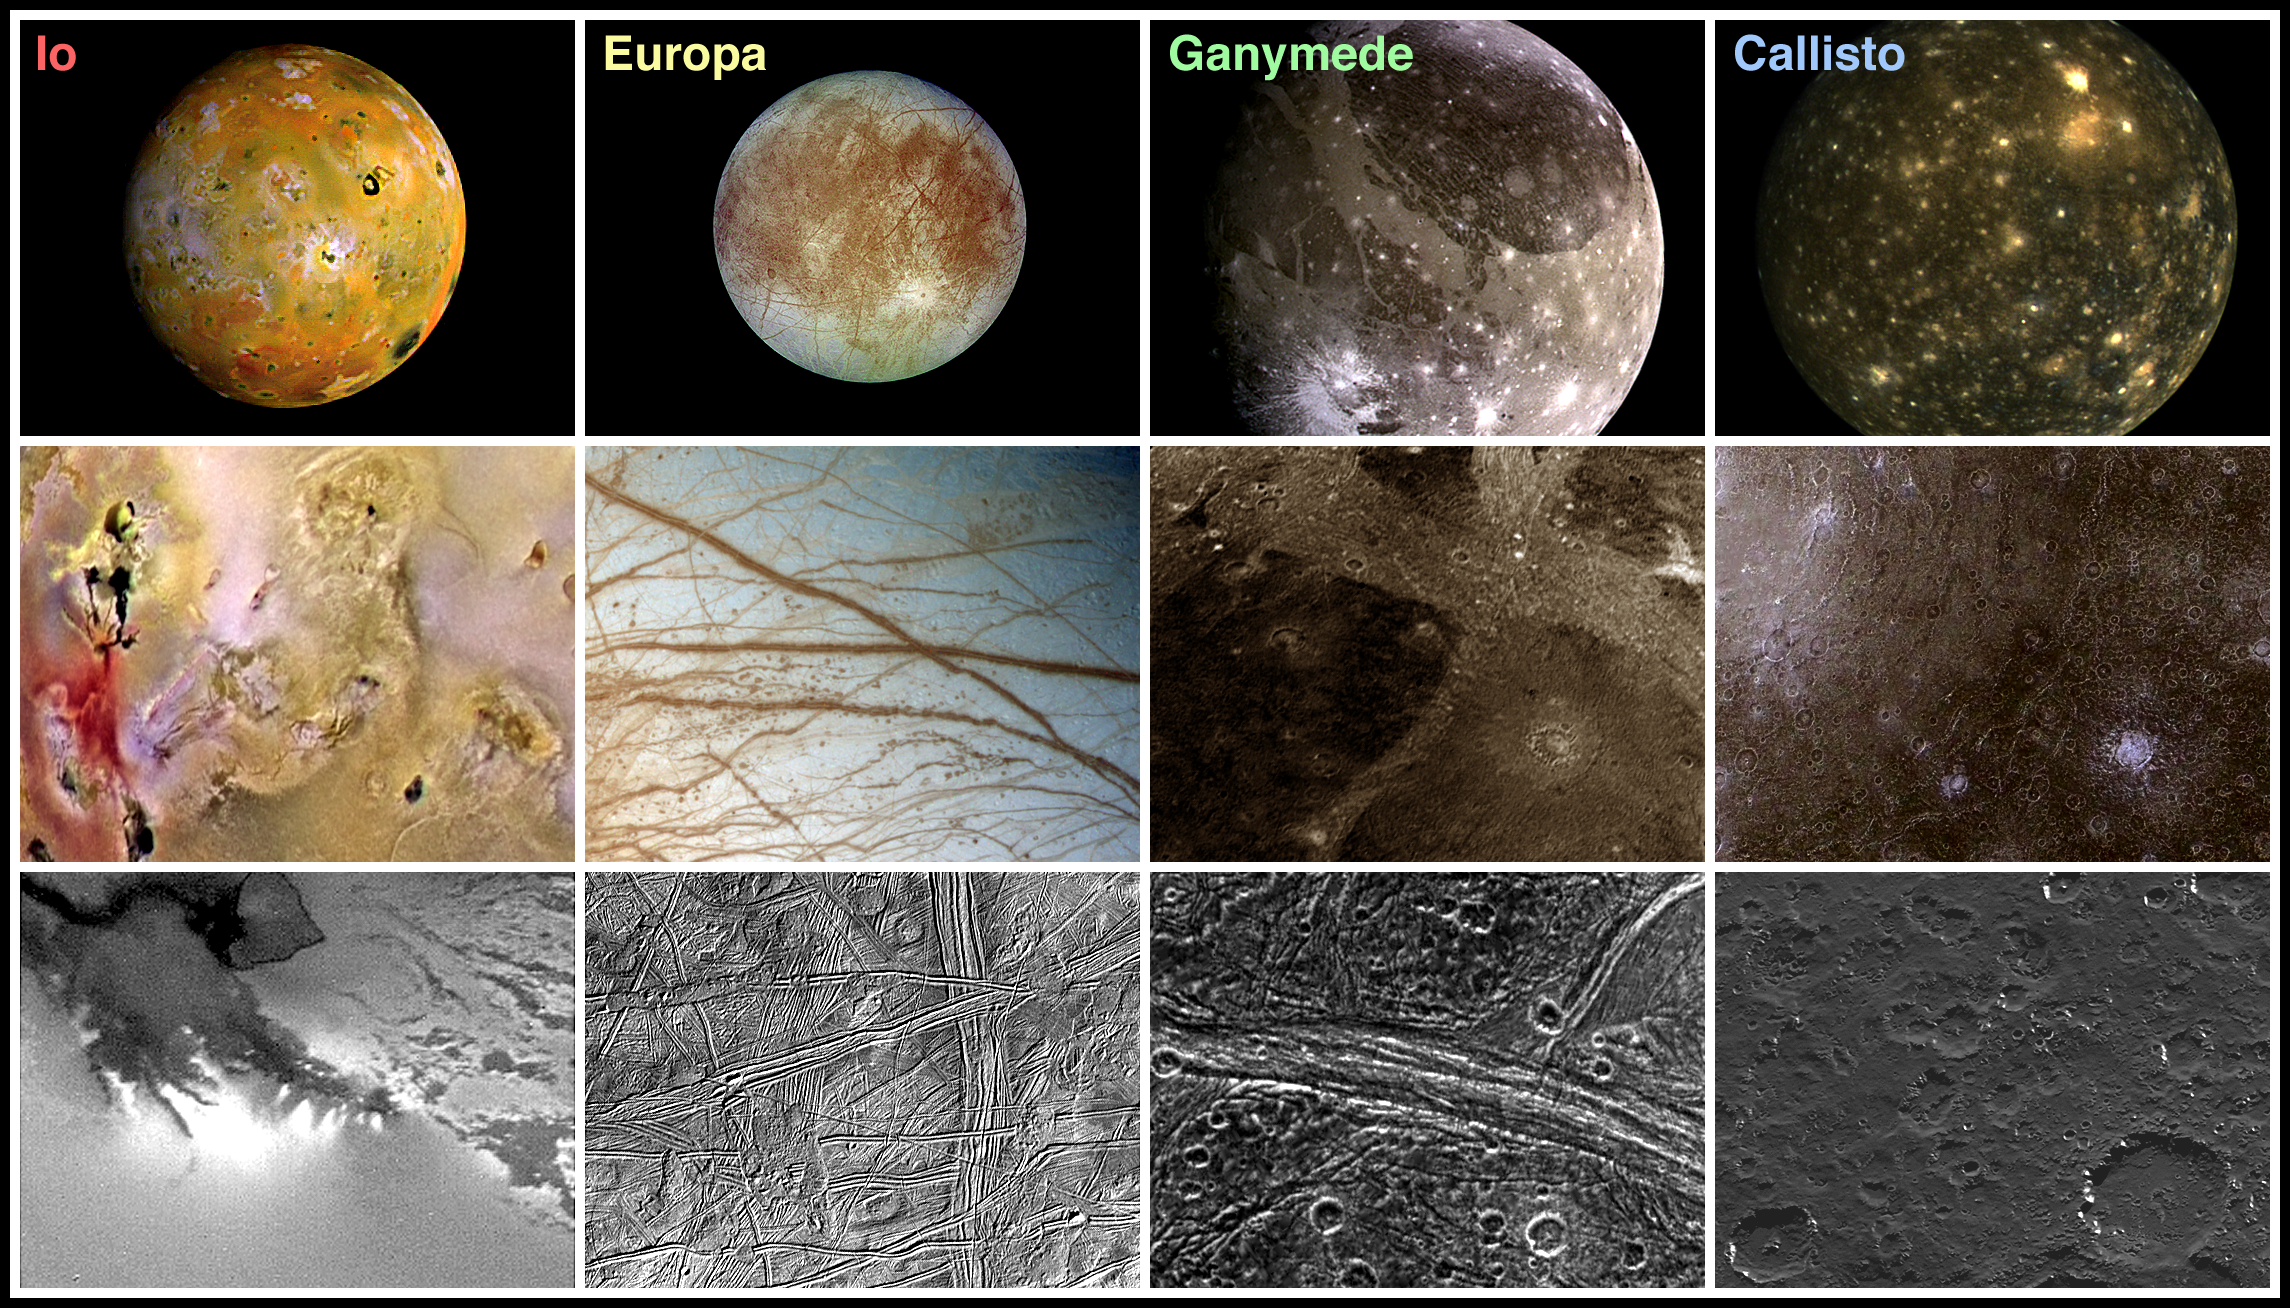

Landscape Comparisons – Galilean Satellites

Each time NASA’s Galileo spacecraft orbits the planet Jupiter, it encounters one of the four Galilean satellites. From left to right in this mosaic, the moons shown are Io, Europa, Ganymede, and Callisto. Throughout the eleven orbits in Galileo’s nominal mission the Solid State Imaging (CCD) system builds up views of the satellite surfaces in different colors and at varying spatial resolutions.

The top row displays the correct relative sizes of the satellites in global views. In these relatively low resolution images the smallest features that can be seen are about 20 kilometers in size. These views show how the surfaces have been affected on the largest scales by either tectonic or volcanic changes in the interiors of the moons or by deposition from the exterior environment. In the middle row the picture resolutions are up to ten times higher and are suitable for investigations of the dominant regional features that are seen, such as fields of volcanic caulderas on Io (the black spots), tidally induced cracks thousands of kilometers long on Europa, bright grooved regions on Ganymede’s extended surface, and enormous impact basins on Callisto due to hypervelocity impacts with primitive comets or asteroids. The bottom row displays views typical of the highest resolutions that have been achieved (up to about 20 meters) and which are used to study the nature and physical origins of individual structures on the surface, such as the individual vents from which volcanic plumes originate on Io, the ridges that are everywhere on Europa, the fractured and pulled apart grooved terrain on Ganymede, or the heavily eroded and mantled craters on Callisto.

The colors in several of these images represent views in spectral regions that are not visible to the eye. They show either differences in surface chemical composition or changes in the way the surface reflects sunlight. For example in the left middle image, bright red depicts material newly ejected from an active volcano on Io and the surrounding yellow materials are older sulphur deposits. The picture to its right shows enormous cracks in the ice shell that forms the surface of Europa. Blue represents ice and reddish areas probably represent a thin coating of darker material ejected by ice volcanoes that occur along the cracks.

Galileo has not yet completed its survey of the Galilean satellites (This will occur late in 1999 with a very close flyby of Io that should produce images of unprecedented resolution, up to 6 meters, on its surface.) and for this reason some of the images that have been used in this montage, such as the high resolution image showing individual volcanic vents on Io which shows details down to 350 meters in size, come from the previous mission to Jupiter, Voyager.

North is to the top of the pictures. The top row shows global color views of all satellites which have been scaled to about 10 kilometers (km) per picture element (pixel). The middle row shows regional color views, each covering an area about 1000 km by 750 km and scaled to about 1.8 km per pixel. The bottom row shows black and white views covering areas about 100 km by 75 km and scaled to about 180 meters per pixel. The Callisto global, Ganymede regional, and Io high resolution views were acquired in 1979 by NASA’s Voyager spacecraft. Most of the images in this montage were acquired between June of 1996 and June of 1997 by the solid state imaging (CCD) system on NASA’s Galileo spacecraft.

The Jet Propulsion Laboratory, Pasadena, CA manages the Galileo mission for NASA’s Office of Space Science, Washington, DC. JPL is an operating division of California Institute of Technology (Caltech).

Credit: NASA/JPL/DLR